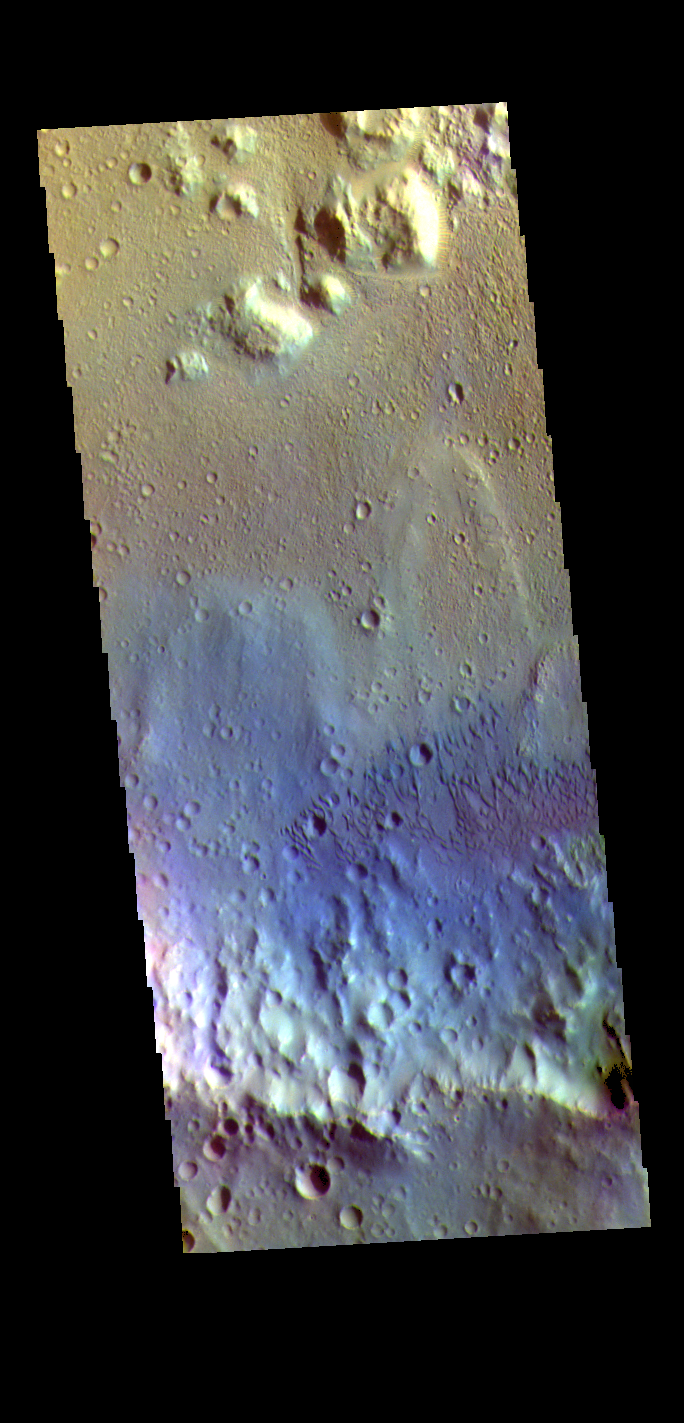

Tyrrhena Terra Crater – False Color

The THEMIS VIS camera contains 5 filters. The data from different filters can be combined in multiple ways to create a false color image. These false color images may reveal subtle variations of the surface not easily identified in a single band image. Today’s false color image shows the floor of an unnamed crater in Tyrrhena Terra. Sand dunes are visible on the crater floor. Dark blue tones indicate basaltic sands.

Credit: NASA/JPL-Caltech/ASU